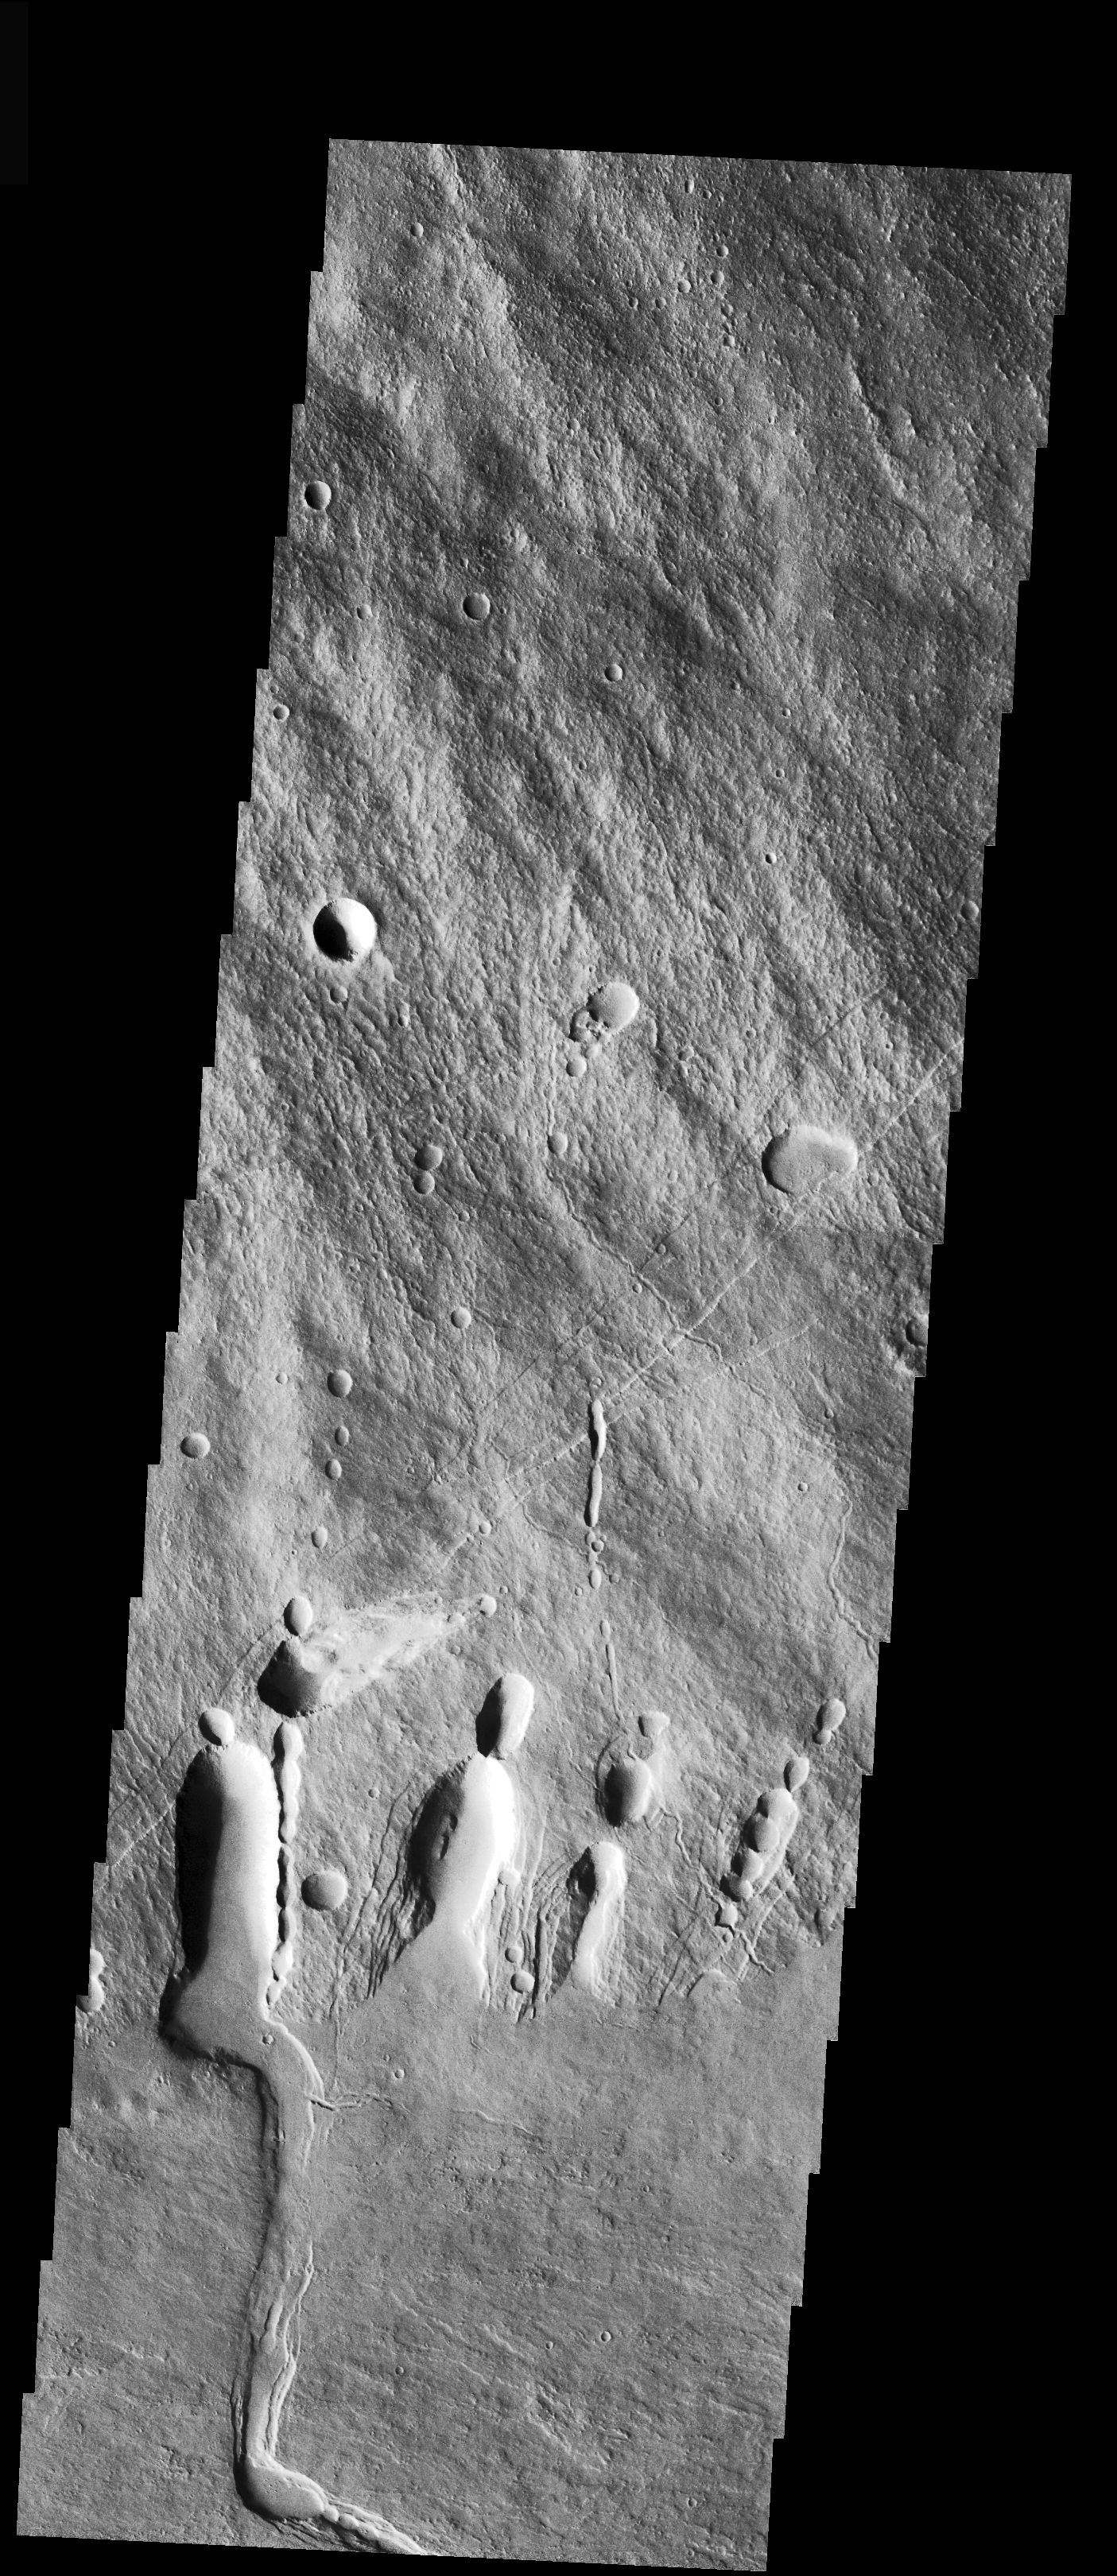

Collapse Features on Arsia Mons

This VIS image is located on the SE flank of Arsia Mons where it meets the plains. As with yesterday’s image, collapse features are present at the margin of the volcano. These collapse features likely occur over lava tubes that served as conduits for flows from within the volcano.

Image information: VIS instrument. Latitude -11.3, Longitude 240.4 East (119.6 West). 17 meter/pixel resolution.

Note: this THEMIS visual image has not been radiometrically nor geometrically calibrated for this preliminary release. An empirical correction has been performed to remove instrumental effects. A linear shift has been applied in the cross-track and down-track direction to approximate spacecraft and planetary motion. Fully calibrated and geometrically projected images will be released through the Planetary Data System in accordance with Project policies at a later time.

NASA’s Jet Propulsion Laboratory manages the 2001 Mars Odyssey mission for NASA’s Office of Space Science, Washington, D.C. The Thermal Emission Imaging System (THEMIS) was developed by Arizona State University, Tempe, in collaboration with Raytheon Santa Barbara Remote Sensing. The THEMIS investigation is led by Dr. Philip Christensen at Arizona State University. Lockheed Martin Astronautics, Denver, is the prime contractor for the Odyssey project, and developed and built the orbiter. Mission operations are conducted jointly from Lockheed Martin and from JPL, a division of the California Institute of Technology in Pasadena.

Credit: NASA/JPL/Arizona State University